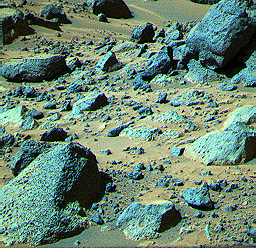

“Shark”

This false color composite image from the Pathfinder lander shows the rock “Shark” at upper right (Shark is about 0.69 m wide, 0.40 m high, and 6.4 m from the lander). The rock looks like a conglomerate in Sojourner rover images, but only the large elements of its surface textures can be seen here. This demonstrates the usefulness of having a robot rover geologist able to examine rocks up close.

Mars Pathfinder is the second in NASA’s Discovery program of low-cost spacecraft with highly focused science goals. The Jet Propulsion Laboratory, Pasadena, CA, developed and manages the Mars Pathfinder mission for NASA’s Office of Space Science, Washington, D.C. JPL is a division of the California Institute of Technology (Caltech). The Imager for Mars Pathfinder (IMP) was developed by the University of Arizona Lunar and Planetary Laboratory under contract to JPL. Peter Smith is the Principal Investigator.

Photojournal note: Sojourner spent 83 days of a planned seven-day mission exploring the Martian terrain, acquiring images, and taking chemical, atmospheric and other measurements. The final data transmission received from Pathfinder was at 10:23 UTC on September 27, 1997. Although mission managers tried to restore full communications during the following five months, the successful mission was terminated on March 10, 1998.

Credit: NASA/JPL/USGS